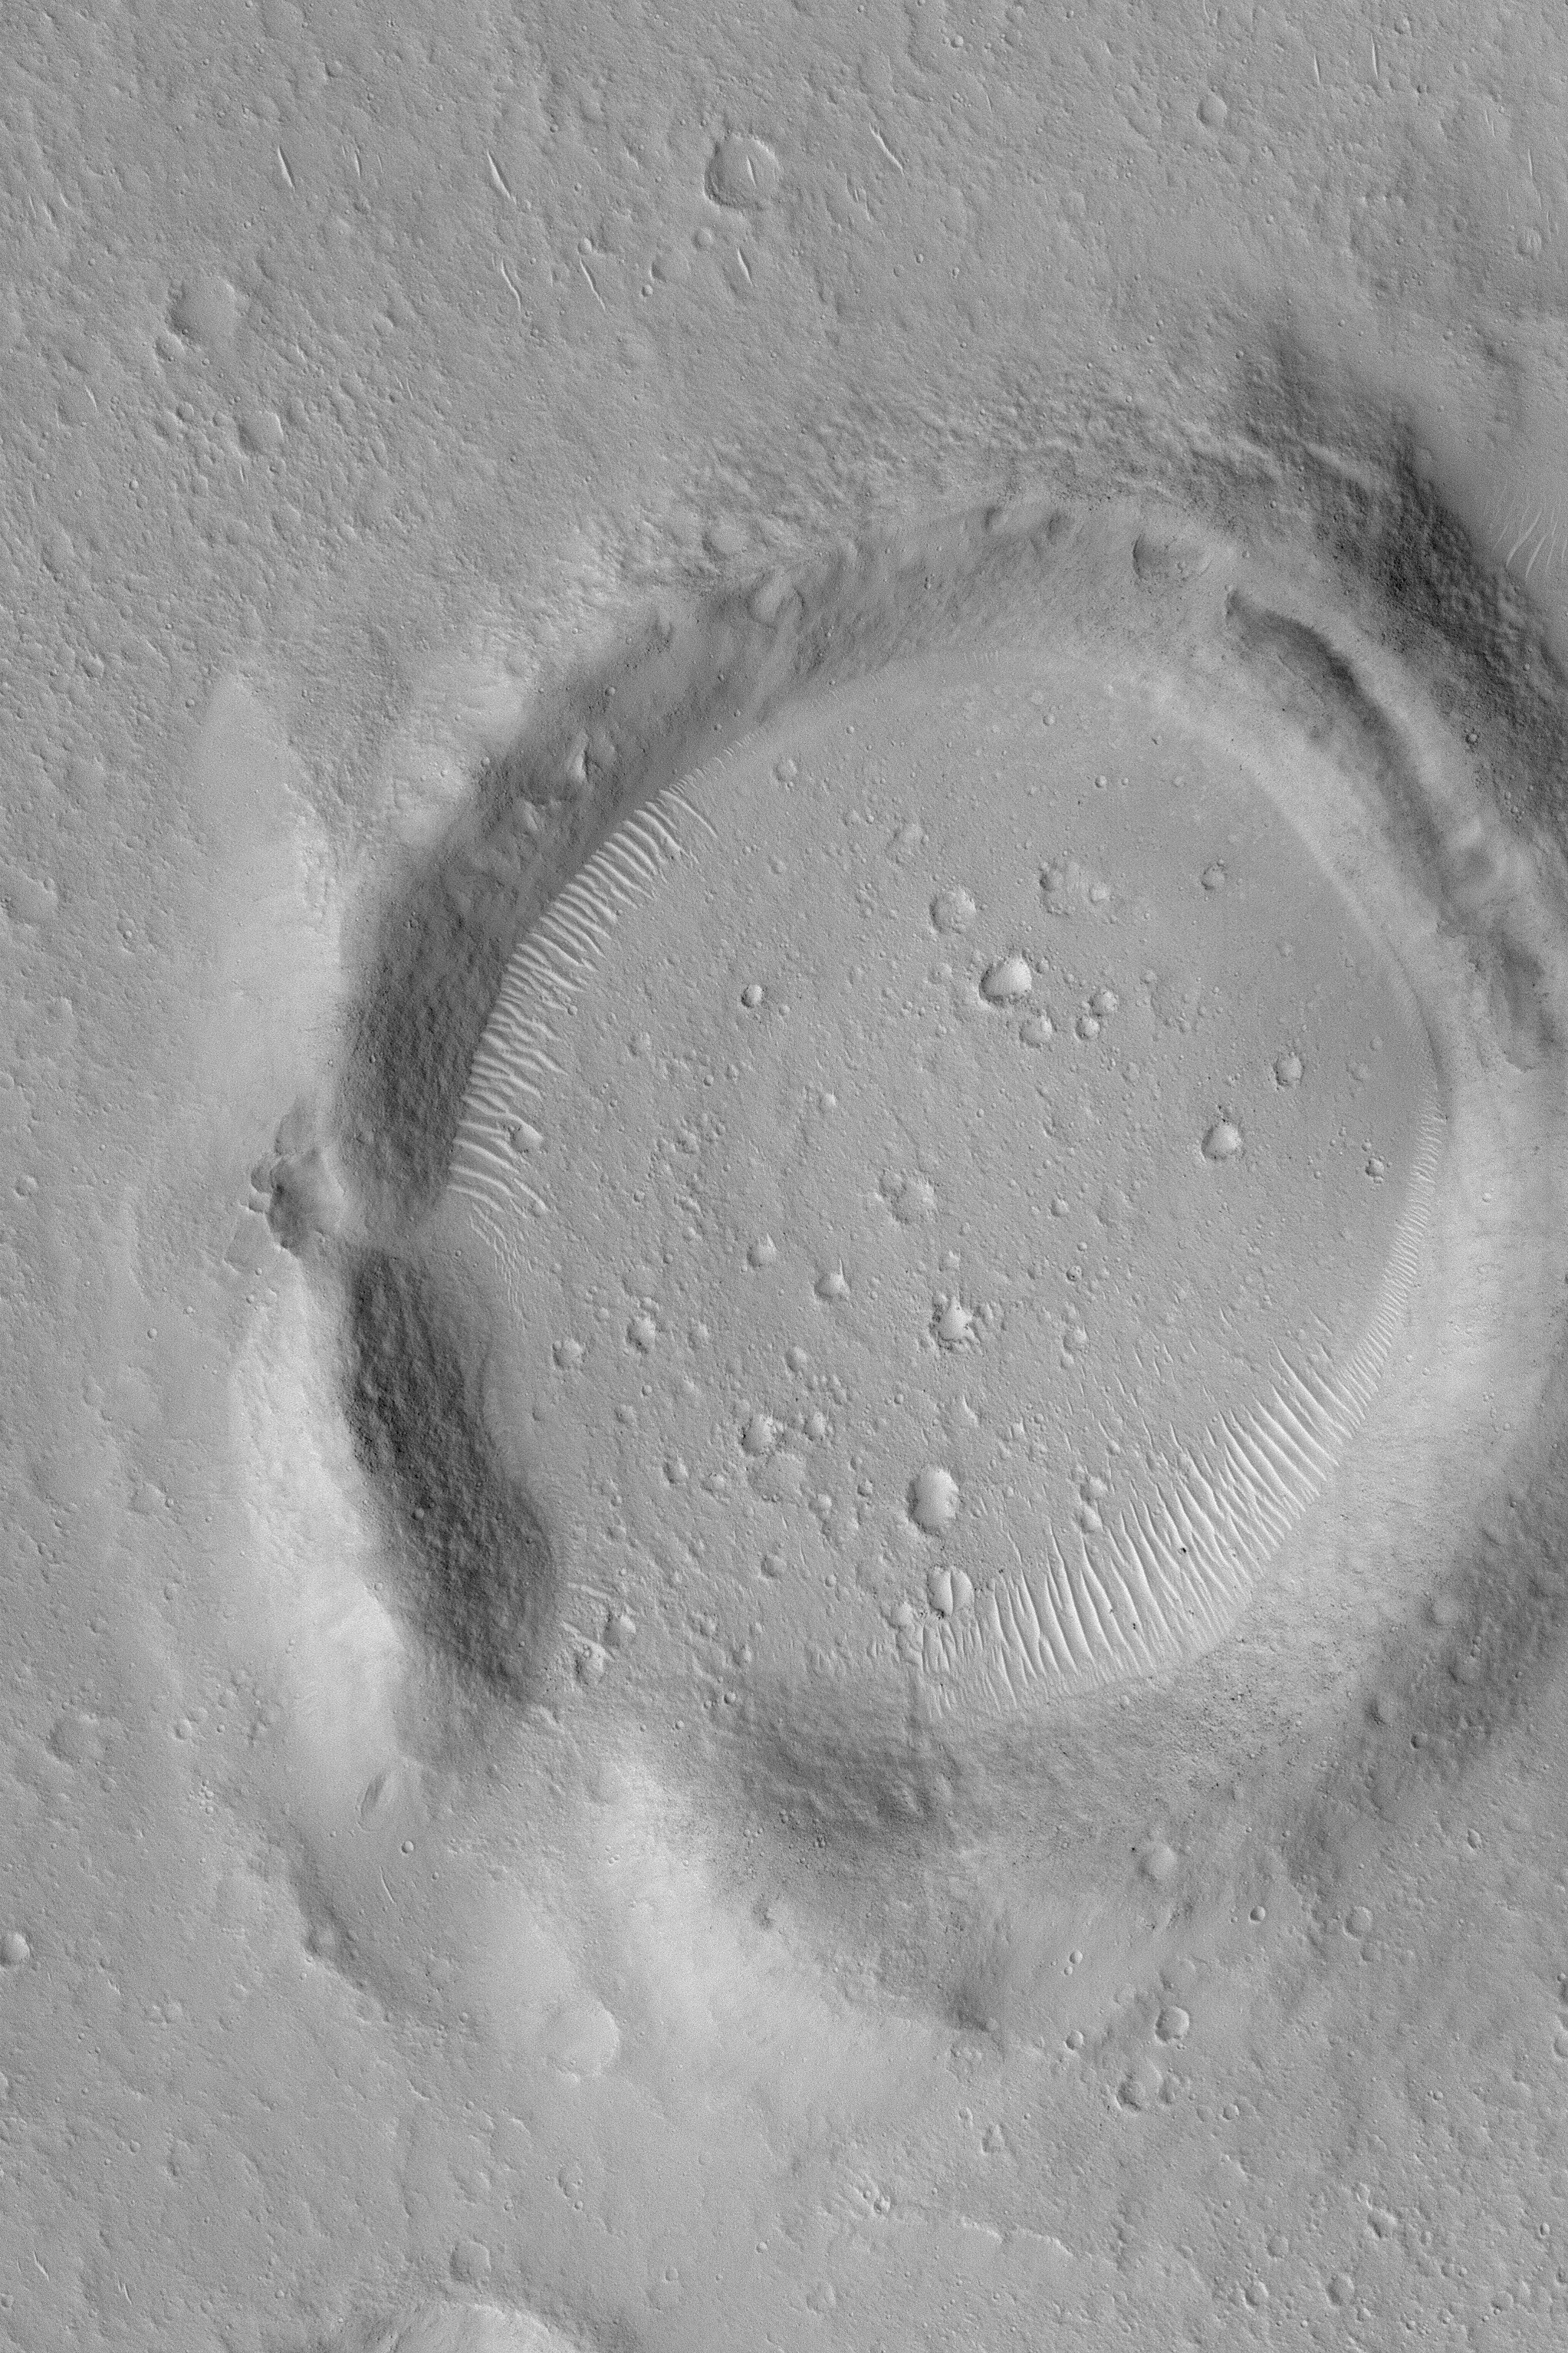

Eroded Crater

MGS MOC Release No. MOC2-488, 19 September 2003

This April 2003 Mars Global Surveyor (MGS) Mars Orbiter Camera (MOC) image shows an old, eroded meteor impact crater in western Chryse Planitia near 20.6°N, 50.8°W. This crater is located “downstream” of the ancient outflow channel system of Maja Valles; it is about half the distance between Maja Valles and the Viking 1 landing site, which occurs further “downstream” of this area toward the northeast (upper right). Much of the erosion that wore the crater’s rims down to their present, rounded state might have occurred during the floods that are thought to have poured onto Chryse Planitia from Maja Valles. The picture covers an area 3 km (1.9 mi) wide and is illuminated by sunlight from the lower left.

Credit: NASA/JPL/Malin Space Science Systems